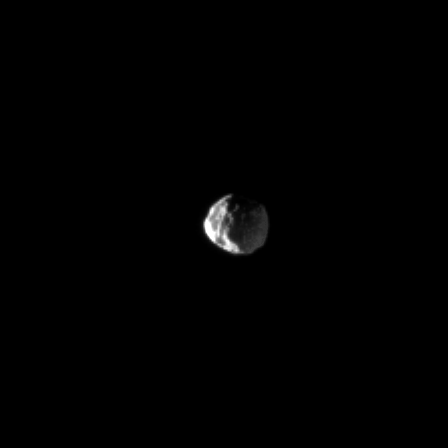

Two-Faced Janus

Janus imitates its two-faced Greek god namesake by catching light on two sides.

The brighter side of Janus is lit by the sun while light reflected off Saturn dimly illuminates the rest of the moon and reveals the non-spherical shape of this small satellite.

This image has been scaled to twice its original size. This view looks toward the leading hemisphere of the Janus (179 kilometers, or 111 miles across). North on Janus is up and rotated 22 degrees to the left.

The image was taken in visible light with the Cassini spacecraft narrow-angle camera on Feb. 12, 2009. The view was obtained at a distance of approximately 1 million kilometers (621,000 miles) from Janus and at a Sun-Janus-spacecraft, or phase, angle of 112 degrees. Scale in the original image was 6 kilometers (4 miles) per pixel. The image has been magnified by a factor of two to aid visibility.

The Cassini-Huygens mission is a cooperative project of NASA, the European Space Agency and the Italian Space Agency. The Jet Propulsion Laboratory, a division of the California Institute of Technology in Pasadena, manages the mission for NASA’s Science Mission Directorate, Washington, D.C. The Cassini orbiter and its two onboard cameras were designed, developed and assembled at JPL. The imaging operations center is based at the Space Science Institute in Boulder, Colo.

Credit: NASA/JPL/Space Science Institute